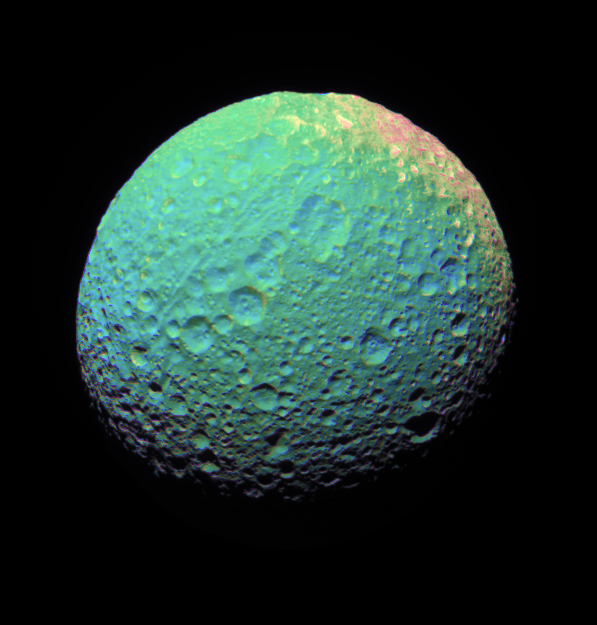

Multicolor Mimas

This extreme false-color view of Mimas shows color variation across the moon’s surface.

To create this false-color view, ultraviolet, green and infrared images were combined into a single picture that isolates and maps regional color differences. This “color map” was then superimposed onto a clear-filter image that preserves the relative brightness across the body.

The combination of color map and brightness image shows how colors vary across Mimas’ surface, and in particular, between the terrain on the extreme right side of this view and the rest of the surface. The origin of the color differences is not yet understood, but may be caused by subtle differences in the surface composition between the two terrains.

A monochrome view, the clear filter image used for the color map, is also available. See PIA08842. The view is toward the southern hemisphere on the anti-Saturn side of Mimas (397 kilometers, or 247 miles across).

The images were taken with the Cassini spacecraft narrow-angle camera on Nov. 20, 2006 at a distance of approximately 150,000 kilometers (93,000 miles) from Mimas. Image scale is 898 meters (2,947 feet) per pixel.

The Cassini-Huygens mission is a cooperative project of NASA, the European Space Agency and the Italian Space Agency. The Jet Propulsion Laboratory, a division of the California Institute of Technology in Pasadena, manages the mission for NASA’s Science Mission Directorate, Washington, D.C. The Cassini orbiter and its two onboard cameras were designed, developed and assembled at JPL. The imaging operations center is based at the Space Science Institute in Boulder, Colo.

Credit: NASA/JPL/Space Science Institute